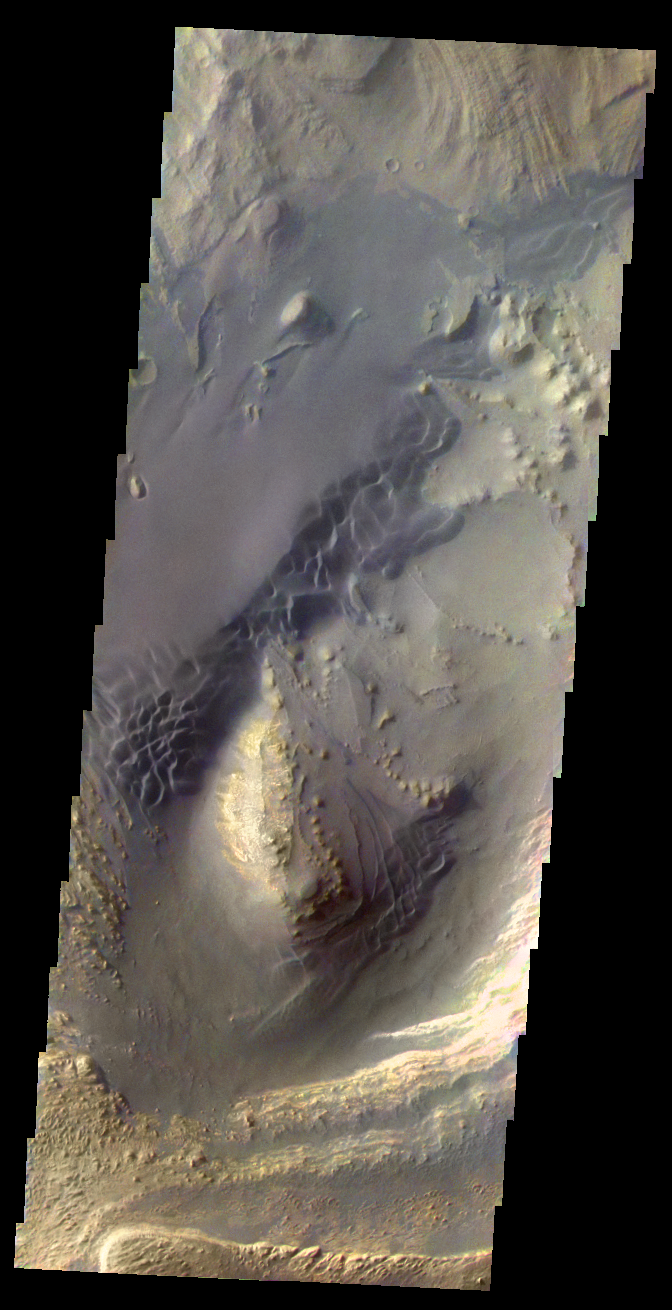

Martian Color #10

This image shows the sand dunes and layered material common on the floor of Valles Marineris.

This color treatment is the result of a collaboration between THEMIS team members at Cornell University and space artist Don Davis, who is an expert on true-color renderings of planetary and astronomical objects. Davis began with calibrated and co-registered THEMIS VIS multi-band radiance files produced by the Cornell group. Using as a guide true-color imaging from spacecraft and his own personal experience at Mt. Wilson and other observatories, he performed a manual color balance to display the spectral capabilities of the THEMIS imager within the context of other Mars observations. He also did some manual smoothing along with other image processing to minimize the effects of residual scattered light in the images.

Image information: VIS instrument. Latitude -6.7N, Longitude 310.8E. 35 meter/pixel resolution.

Please see the THEMIS Data Citation Note for details on crediting THEMIS images.

Note: this THEMIS visual image has not been radiometrically nor geometrically calibrated for this preliminary release. An empirical correction has been performed to remove instrumental effects. A linear shift has been applied in the cross-track and down-track direction to approximate spacecraft and planetary motion. Fully calibrated and geometrically projected images will be released through the Planetary Data System in accordance with Project policies at a later time.

NASA’s Jet Propulsion Laboratory manages the 2001 Mars Odyssey mission for NASA’s Office of Space Science, Washington, D.C. The Thermal Emission Imaging System (THEMIS) was developed by Arizona State University, Tempe, in collaboration with Raytheon Santa Barbara Remote Sensing. The THEMIS investigation is led by Dr. Philip Christensen at Arizona State University. Lockheed Martin Astronautics, Denver, is the prime contractor for the Odyssey project, and developed and built the orbiter. Mission operations are conducted jointly from Lockheed Martin and from JPL, a division of the California Institute of Technology in Pasadena.

Credit: NASA/JPL/ASU